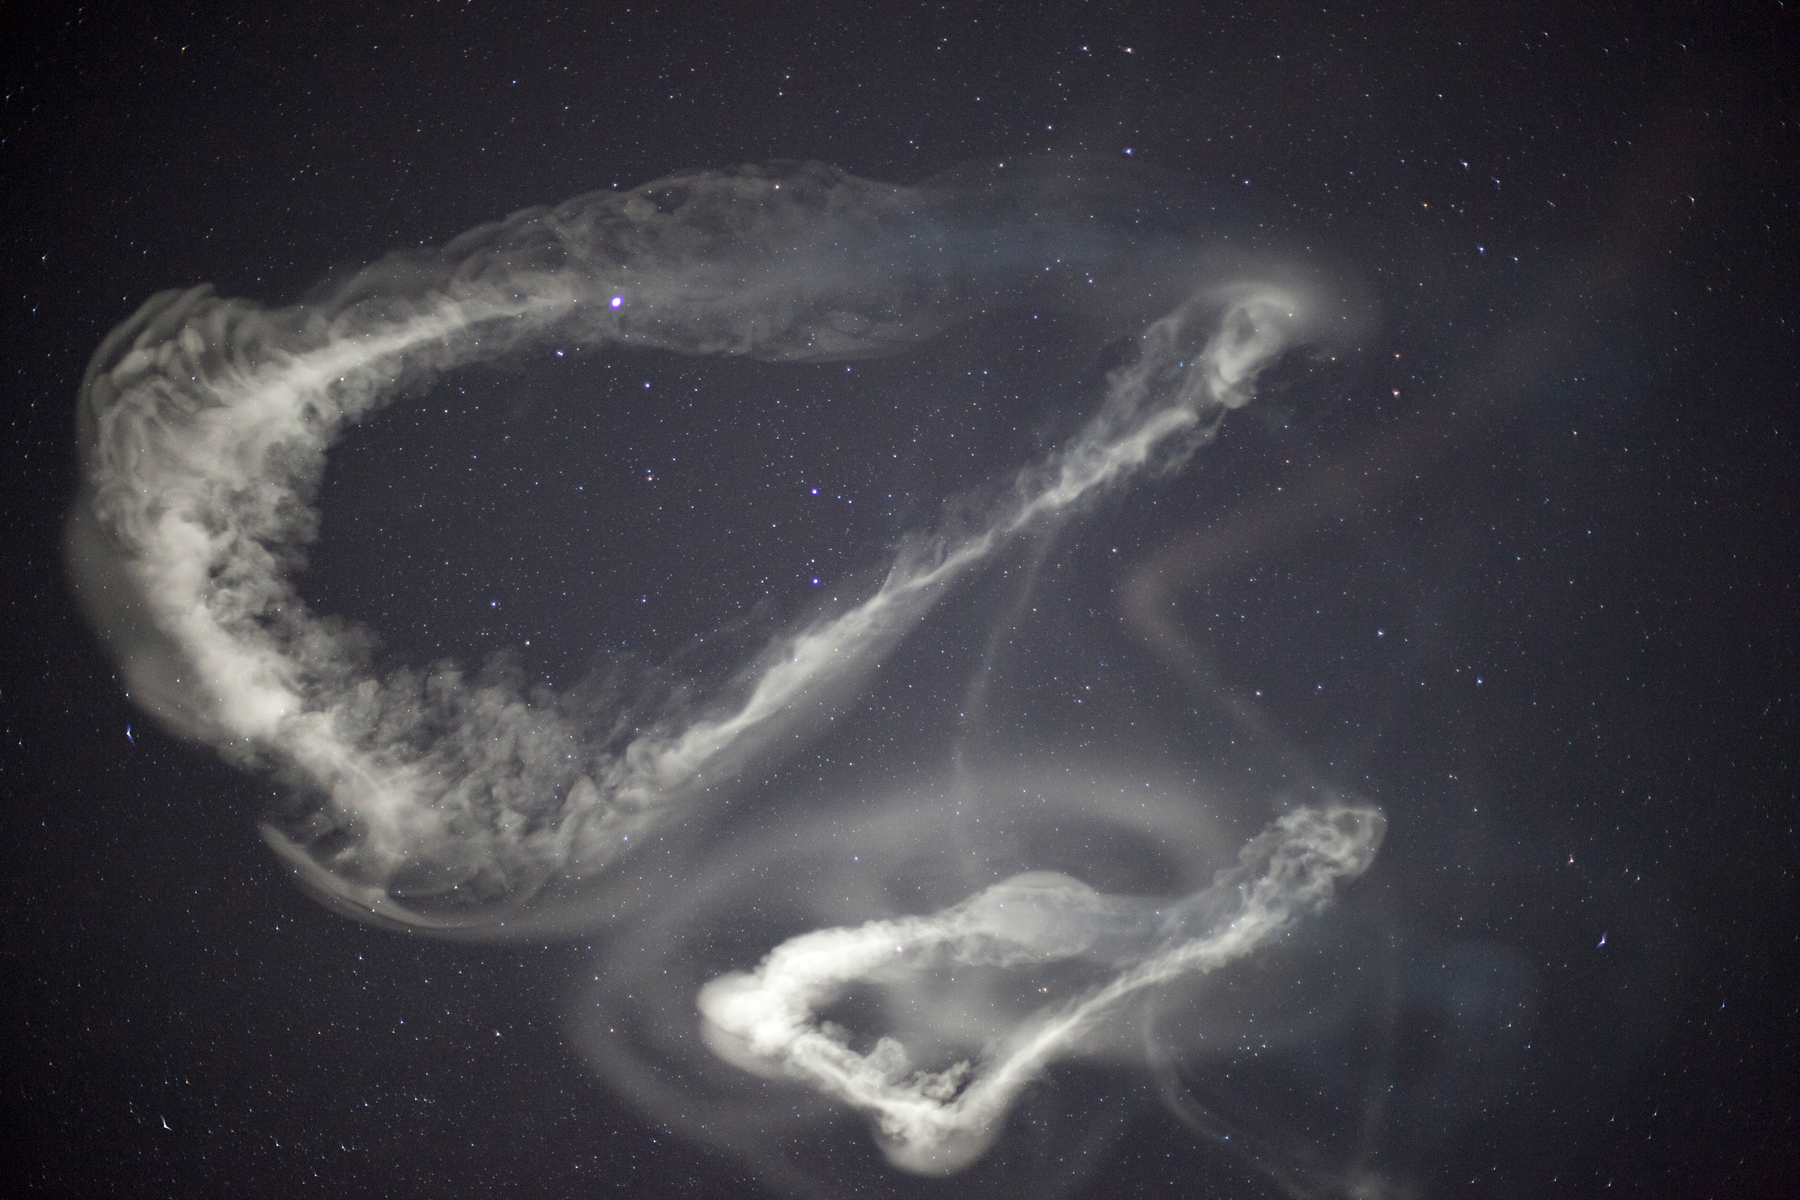

NASA Launches Five Rockets in Five Minutes

NASA image captured March 27, 2012 NASA successfully launched five suborbital sounding rockets this morning from its Wallops Flight Facility in Virginia as part of a study of the upper level jet stream. The first rocket was launched at 4:58 a.m. EDT and each subsequent rocket was launched 80 seconds apart. Each rocket released a chemical tracer that created milky, white clouds at the edge of space. Tracking the way the clouds move can help scientists understand the movement of the winds some 65 miles up in the sky, which in turn will help create better models of the electromagnetic regions of space that can damage man-made satellites and disrupt communications systems. The launches and clouds were reported to be seen from as far south as Wilmington, N.C.; west to Charlestown, W. Va.; and north to Buffalo, N.Y.

Credit: NASA/Wallops